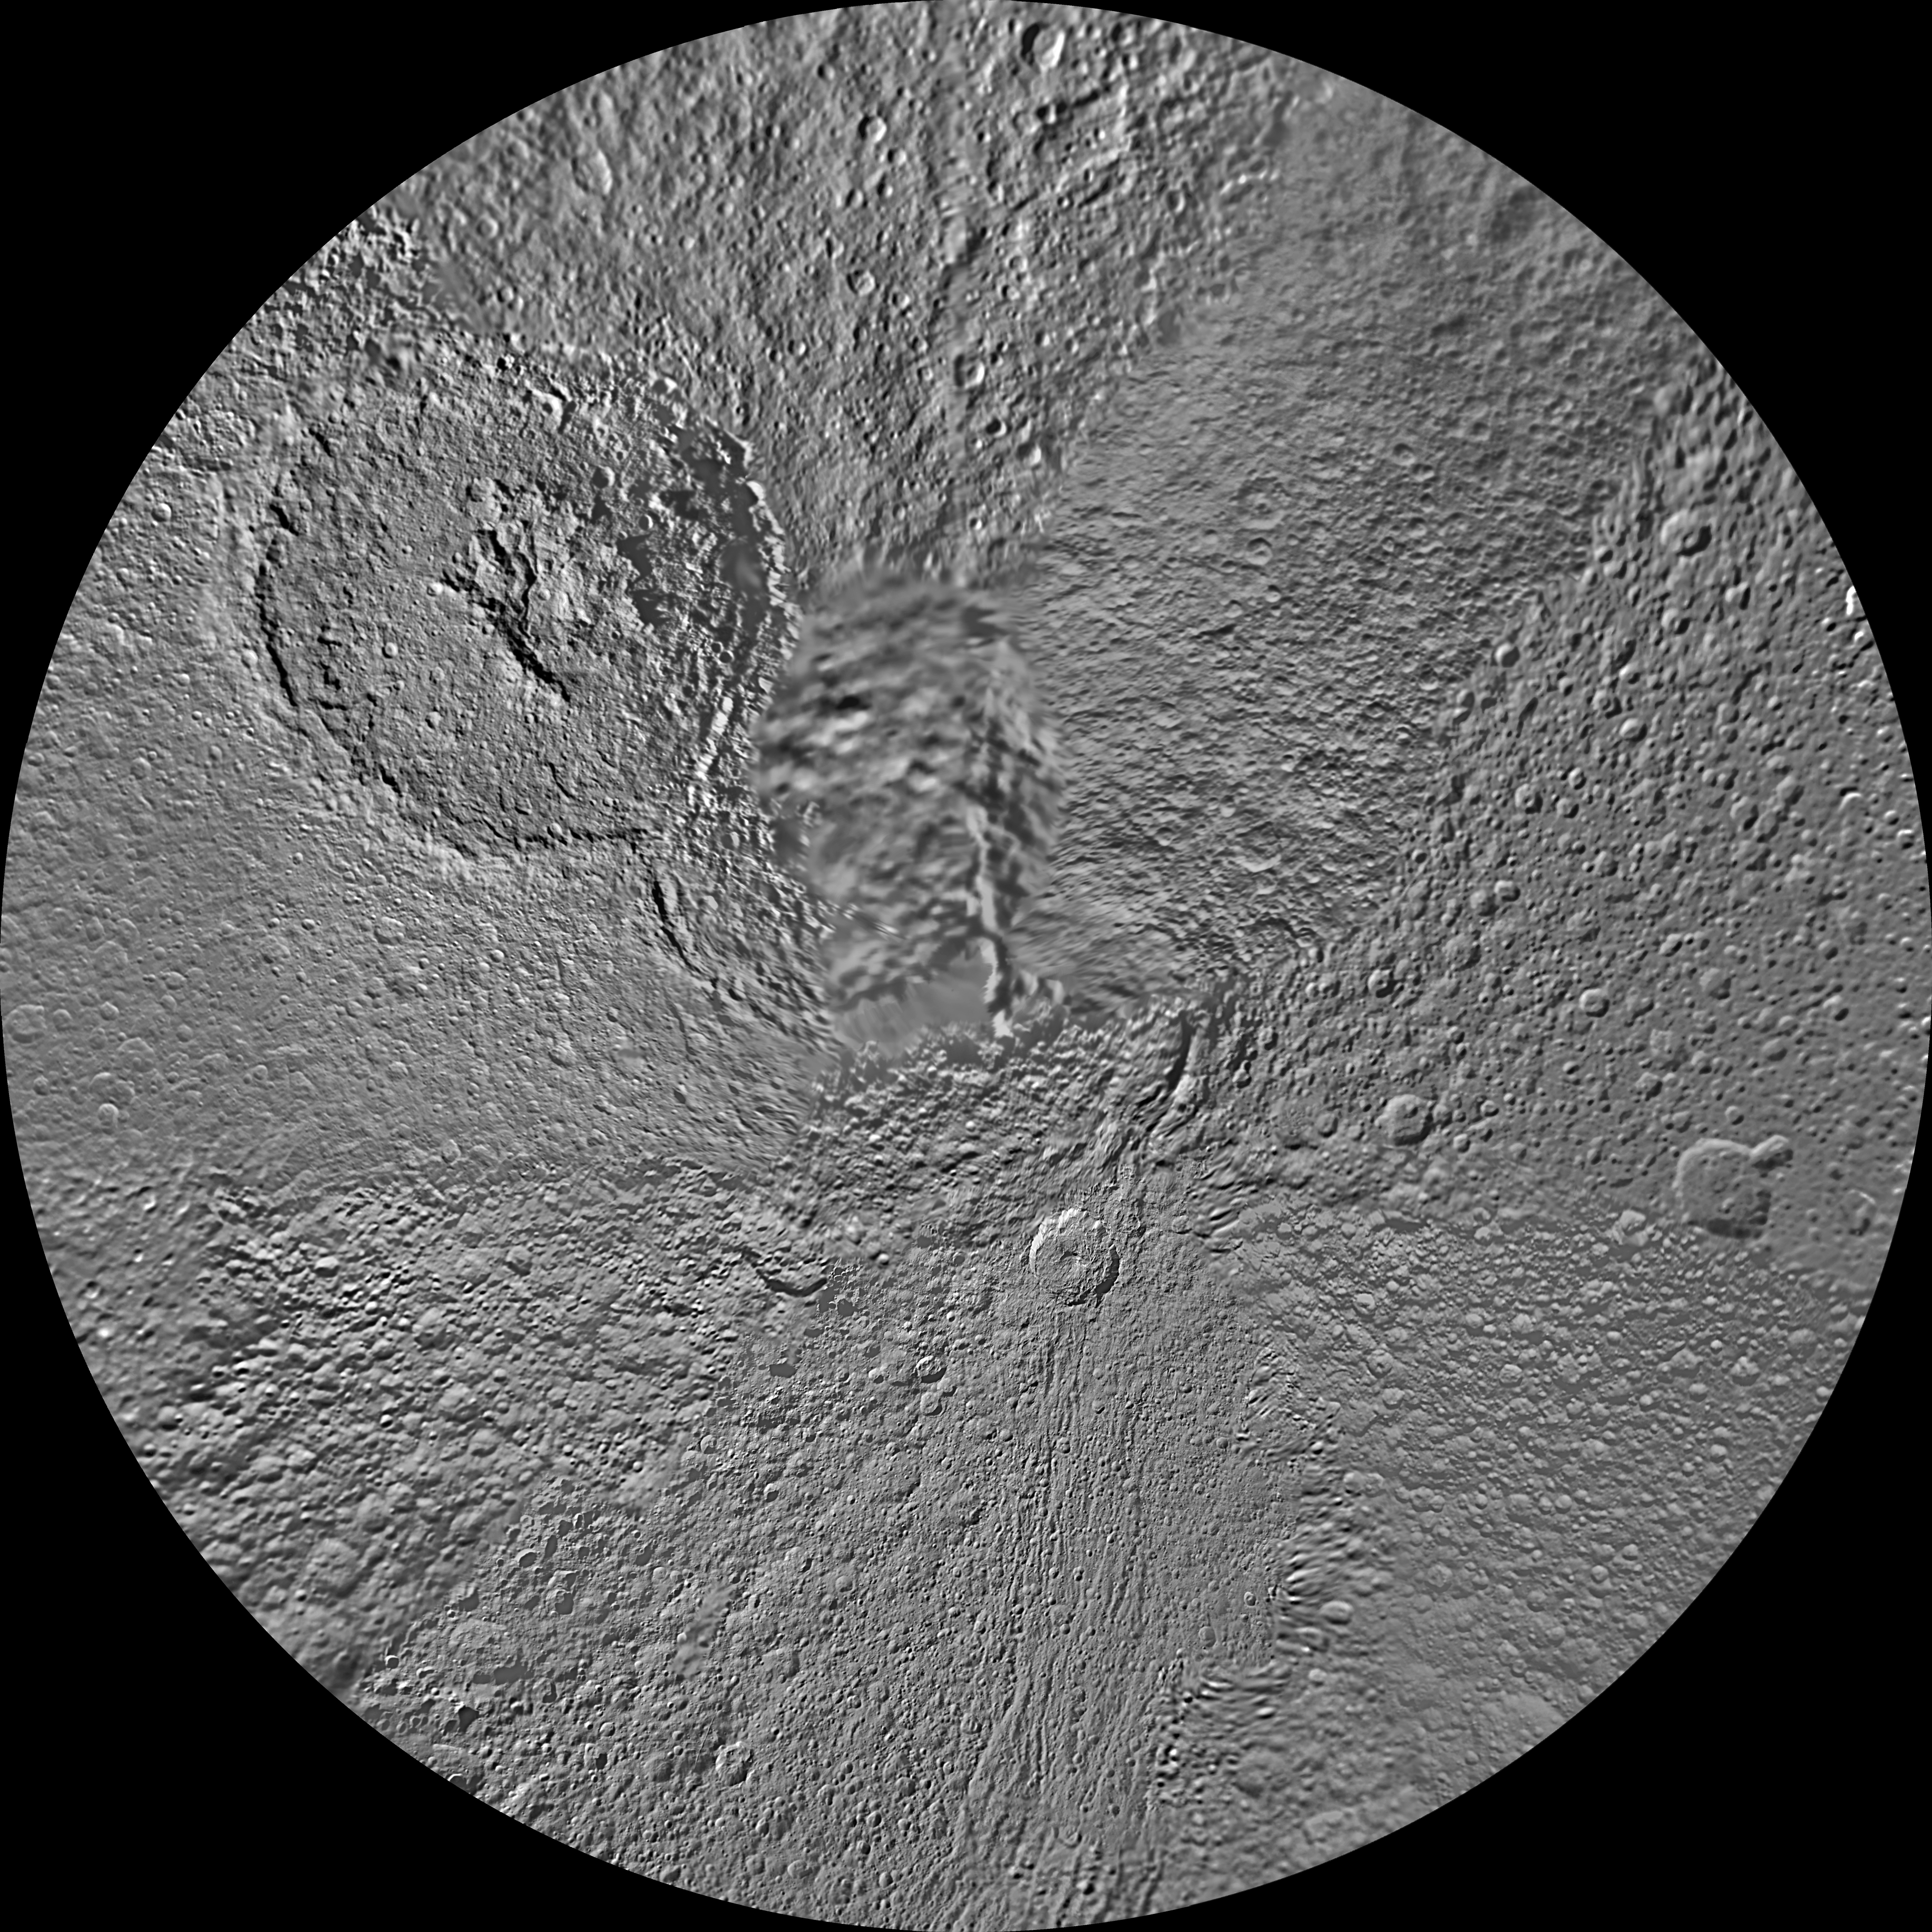

Tethys Polar Maps – February 2010

The northern and southern hemispheres of Tethys are seen in these polar stereographic maps, mosaicked from the best-available Cassini images.

Each map is centered on one of the poles, and surface coverage extends to the equator. Grid lines show latitude and longitude in 30-degree increments. The scale in the full-size versions of these maps is 293 meters (960 feet) per pixel. The mean radius of Tethys used for projection of these maps is 536.3 kilometers (333.2 miles).

The huge Odysseus Crater (450 kilometers or 280 miles across) can be seen in the upper left of the north pole map, in the northern latitudes between the leading hemisphere and anti-Saturn side of Tethys. The large Penelope Crater is shown in the lower right of south pole map, in the southern latitudes of the trailing hemisphere of Tethys. See PIA08149 to learn more.

The Cassini-Huygens mission is a cooperative project of NASA, the European Space Agency and the Italian Space Agency. The Jet Propulsion Laboratory, a division of the California Institute of Technology in Pasadena, manages the mission for NASA’s Science Mission Directorate, Washington, D.C. The Cassini orbiter and its two onboard cameras were designed, developed and assembled at JPL. The imaging operations center is based at the Space Science Institute in Boulder, Colo.

Credit: NASA/JPL/Space Science Institute